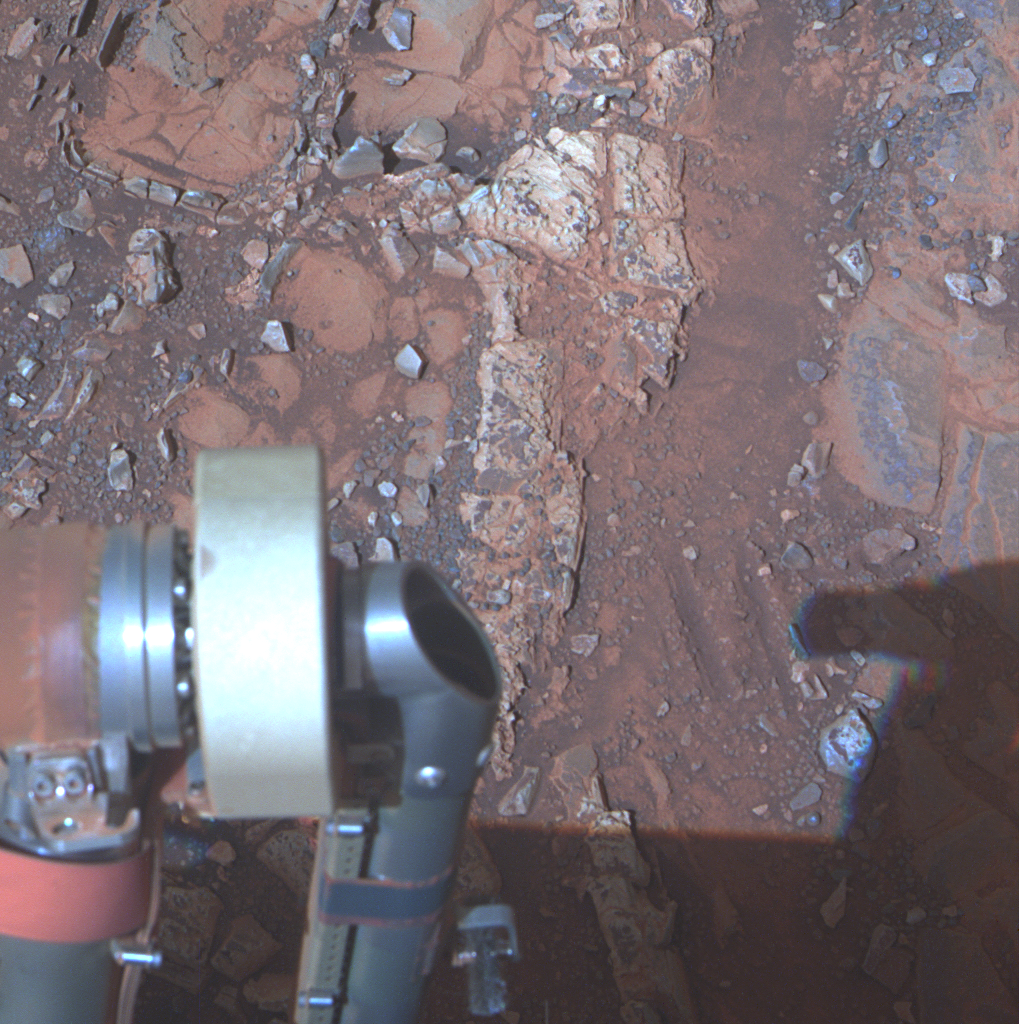

Rock Target ‘Esperance’ Altered by Wet History (False Color)

The pale rock in the upper center of this image, about the size of a human forearm, includes a target called “Esperance,” which was inspected by NASA’s Mars Exploration Rover Opportunity. Data from the rover’s alpha particle X-ray spectrometer (APXS) indicate that Esperance’s composition is higher in aluminum and silica, and lower in calcium and iron, than other rocks Opportunity has examined in more than nine years on Mars. Preliminary interpretation points to clay mineral content due to intensive alteration by water.

This image is a composite of three exposures taken by Opportunity’s panoramic camera (Pancam) during the 3,262nd Martian day, or sol, of the rover’s work on Mars (March 28, 2013). The component images were taken through three different Pancam filters — centered on wavelengths of 753 nanometers (near-infrared), 535 nanometers (green) and 432 nanometers (violet). The view is presented in false color to make some differences between materials easier to see.

Credit: NASA/JPL-Caltech/Cornell/Arizona State Univ.